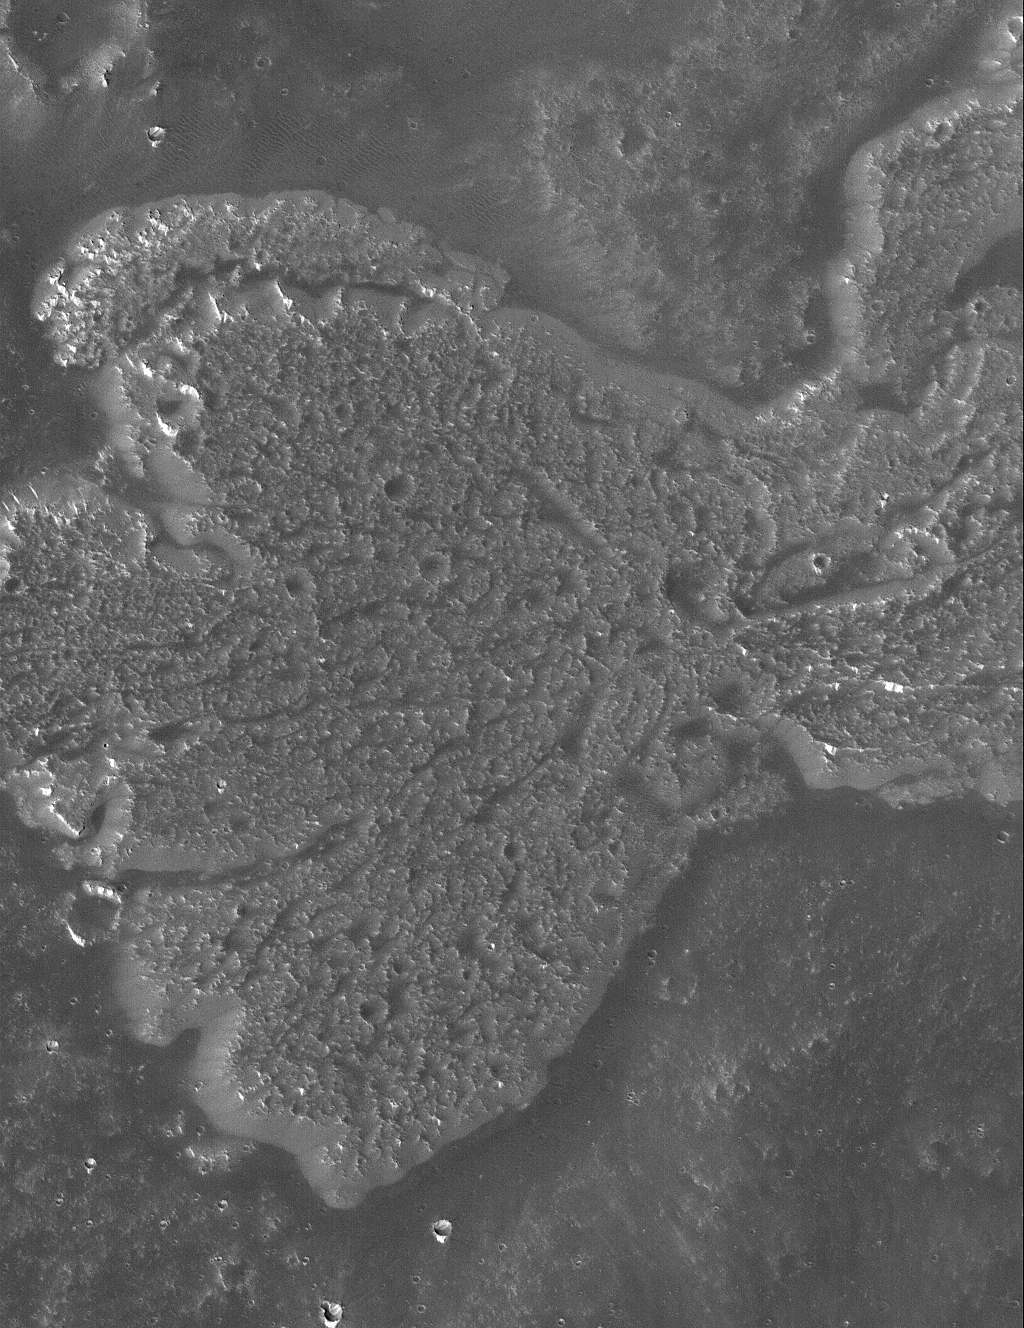

Daedalia Flow

9 June 2005
This Mars Global Surveyor (MGS) Mars Orbiter Camera (MOC) image shows a portion of a lava flow in the Daedalia Planum region of Mars, south of the volcano, Arsia Mons. Daedalia Planum is known for its abundance of ancient, long, lava flows.

Location near: 22.7°S, 116.9°W
Image width: ~3 km (~1.9 mi
Illumination from: upper left
Season: Southern Spring

Credit: NASA/JPL/Malin Space Science Systems